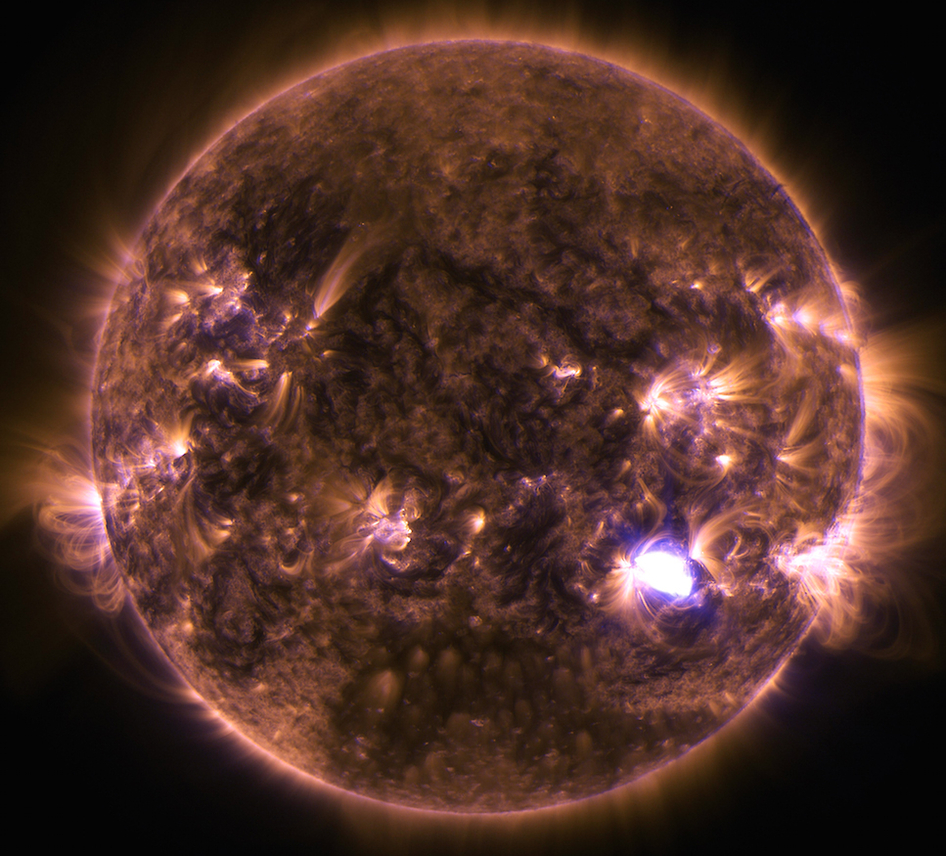

Sun Emits a Mid-Level Flare on Dec. 4, 2014

The sun emitted a solar flare on Dec. 4, 2014, seen as the flash of light in this image from NASA's Solar Dynamics Observatory. The image blends two wavelengths of extreme ultraviolet light – 131 and 171 Angstroms – which are typically colored in teal and gold, respectively.

Credit: NASA/SDO